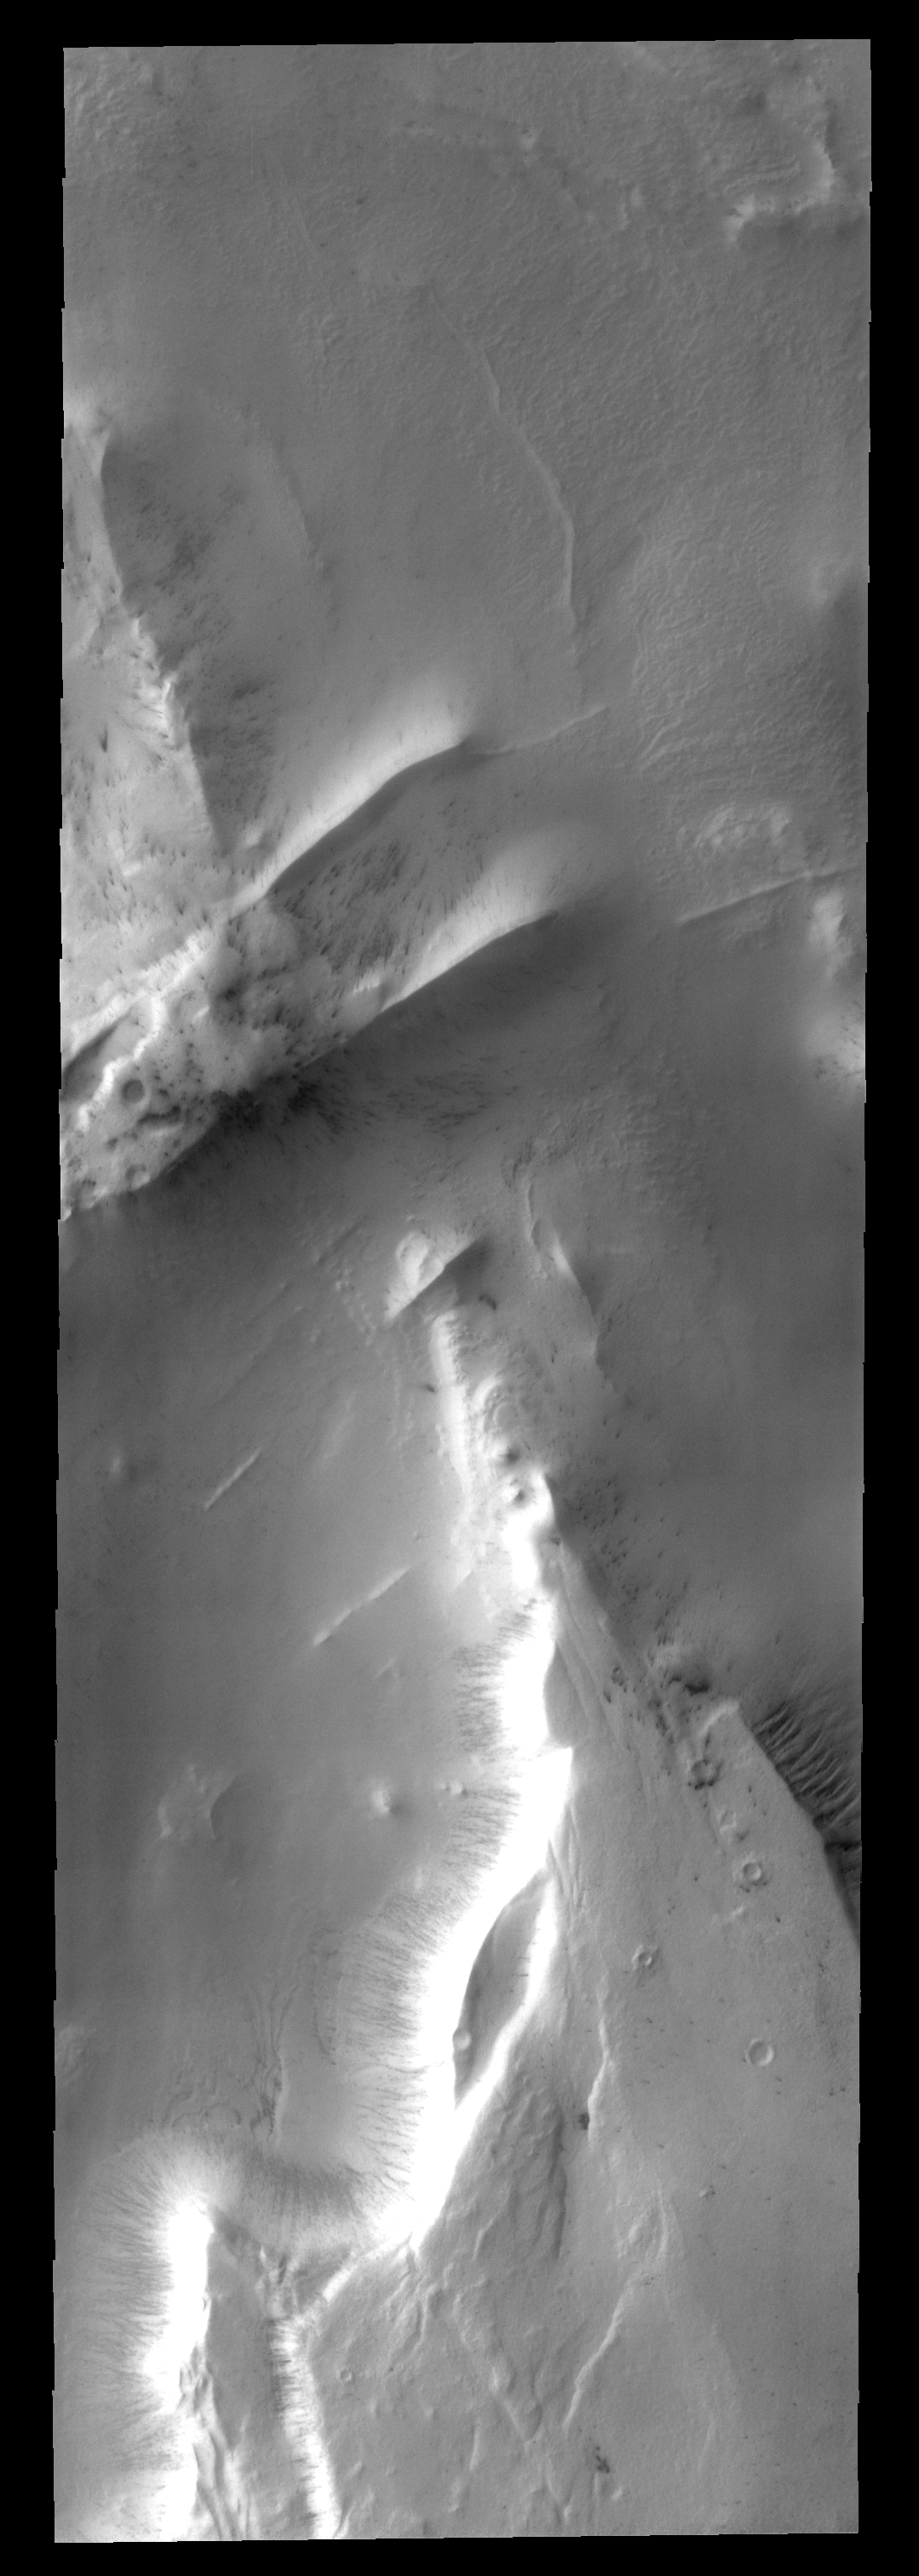

Polar Ridges

This image of the margin of the south polar cap shows several ridges. Gullies have formed on the east side of the mesa at the bottom of the image.

Image information: VIS instrument. Latitude -81.4N, Longitude 291.2E. 17 meter/pixel resolution.

Please see the THEMIS Data Citation Note for details on crediting THEMIS images.

Note: this THEMIS visual image has not been radiometrically nor geometrically calibrated for this preliminary release. An empirical correction has been performed to remove instrumental effects. A linear shift has been applied in the cross-track and down-track direction to approximate spacecraft and planetary motion. Fully calibrated and geometrically projected images will be released through the Planetary Data System in accordance with Project policies at a later time.

NASA’s Jet Propulsion Laboratory manages the 2001 Mars Odyssey mission for NASA’s Office of Space Science, Washington, D.C. The Thermal Emission Imaging System (THEMIS) was developed by Arizona State University, Tempe, in collaboration with Raytheon Santa Barbara Remote Sensing. The THEMIS investigation is led by Dr. Philip Christensen at Arizona State University. Lockheed Martin Astronautics, Denver, is the prime contractor for the Odyssey project, and developed and built the orbiter. Mission operations are conducted jointly from Lockheed Martin and from JPL, a division of the California Institute of Technology in Pasadena.

Credit: NASA/JPL/ASU